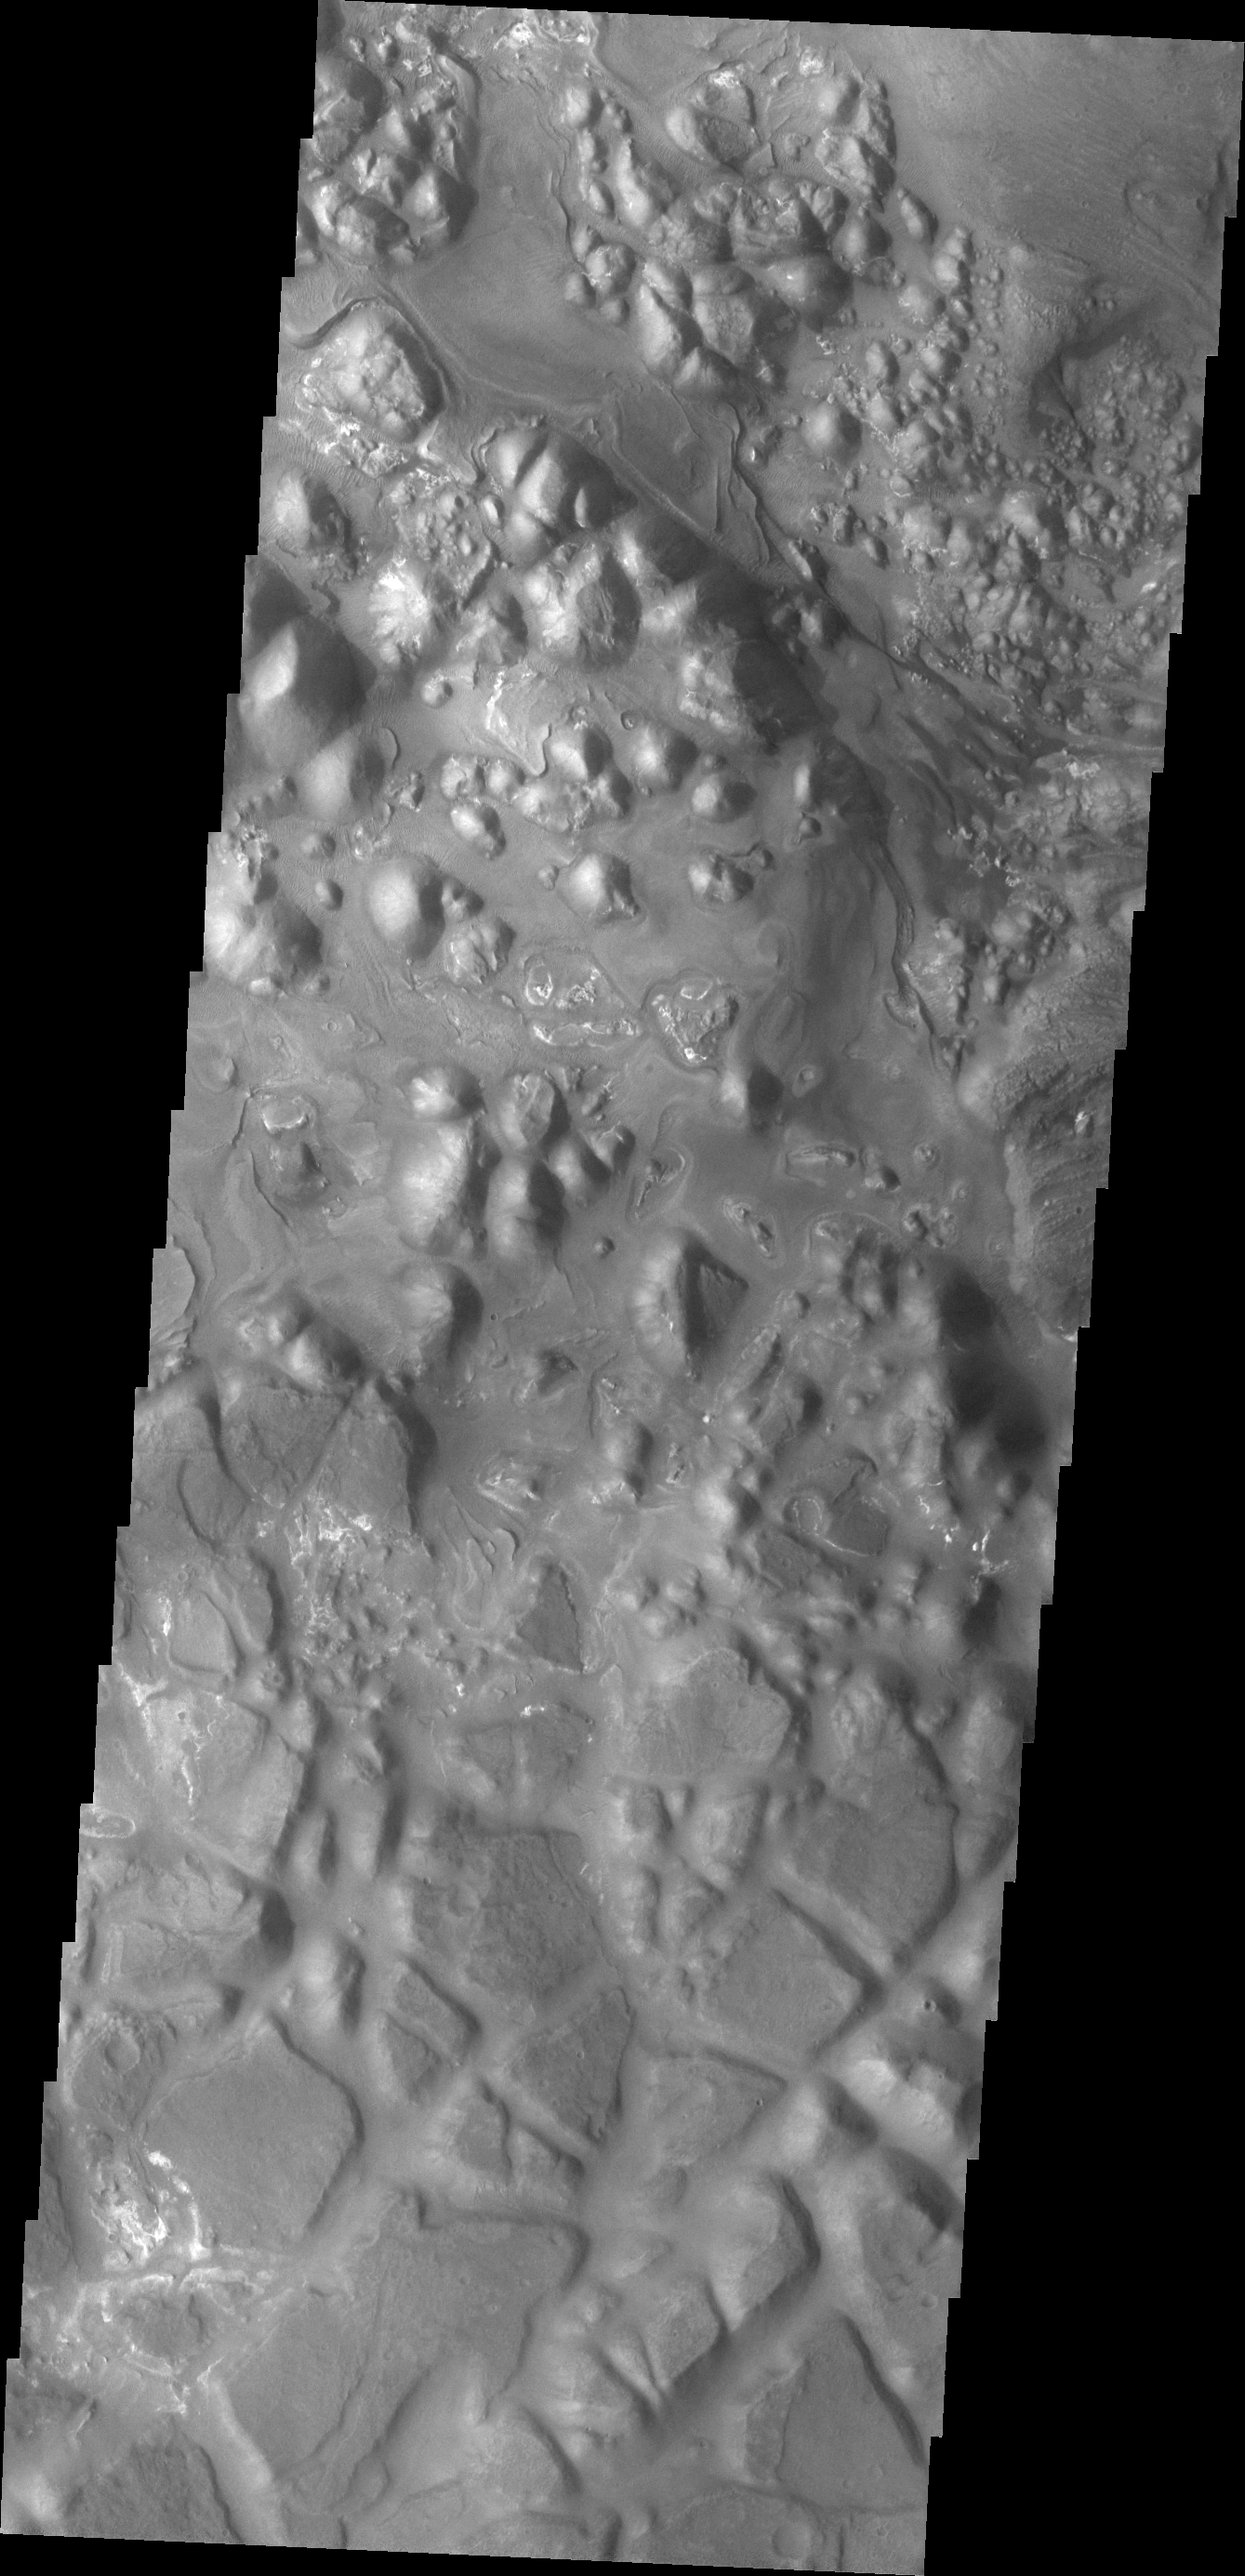

Aram Chaos

Today’s VIS image shows part of the eastern region of Aram Chaos.

Credit: NASA/JPL/ASU